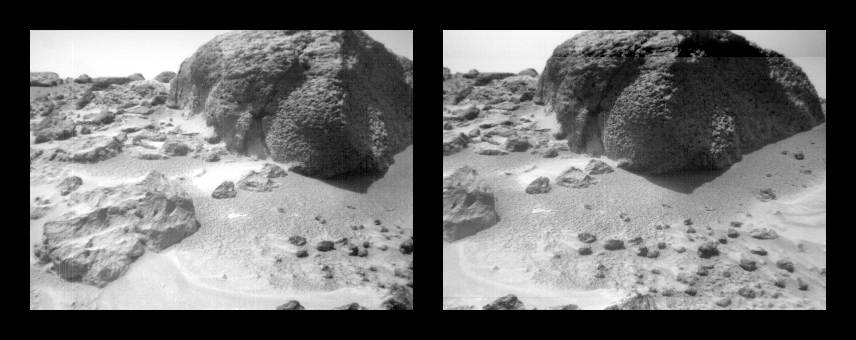

Stereo Images of Wind Tails Near “Chimp”

This stereo image pair of the rock “Chimp” was taken by the Sojourner rover’s front cameras on Sol 72 (September 15). Fine-scale texture on Chimp and other rocks is clearly visible. Wind tails, oriented from lower right to upper left, are seen next to small pebbles in the foreground. These were most likely produced by wind action.

Mars Pathfinder is the second in NASA’s Discovery program of low-cost spacecraft with highly focused science goals. The Jet Propulsion Laboratory, Pasadena, CA, developed and manages the Mars Pathfinder mission for NASA’s Office of Space Science, Washington, D.C. JPL is a division of the California Institute of Technology (Caltech).

Photojournal note: Sojourner spent 83 days of a planned seven-day mission exploring the Martian terrain, acquiring images, and taking chemical, atmospheric and other measurements. The final data transmission received from Pathfinder was at 10:23 UTC on September 27, 1997. Although mission managers tried to restore full communications during the following five months, the successful mission was terminated on March 10, 1998.

Credit: NASA/JPL